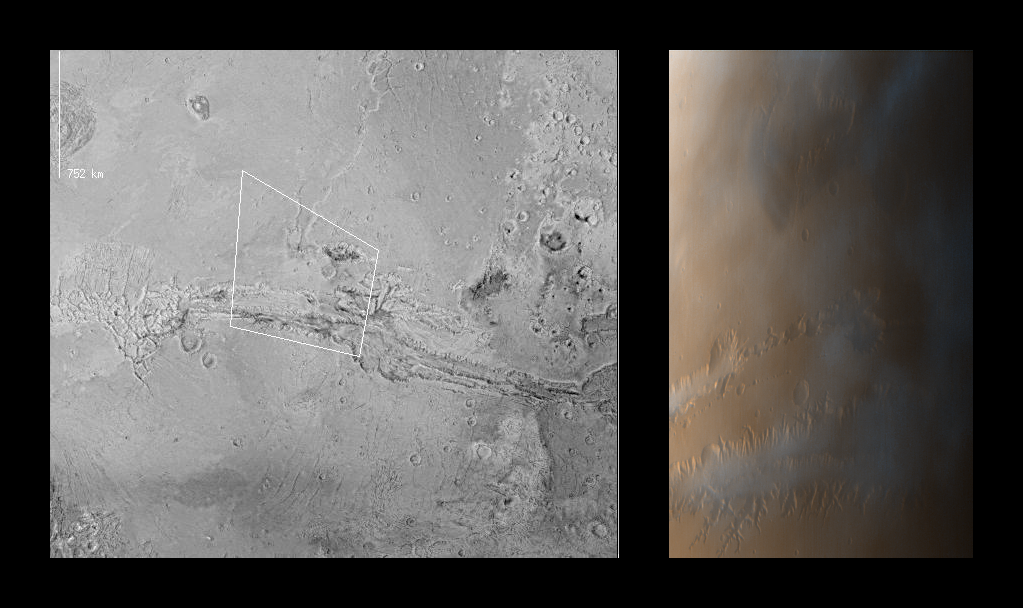

Valles Marineris

MOC images P013_01 and P013_02 were acquired with the low resolution red and blue wide angle cameras at 2:14 PM PDT on October 3, 1997, about 11 minutes after Mars Global Surveyor passed close to the planet for the thirteenth time. To make a color image, a third component (green) was synthesized from the red and blue images. During the imaging period, the spacecraft was canted towards the sun-lit hemisphere by 25°, and the MOC was obliquely viewing features from about 600 to 1000 km (360 to 600 miles) away. The resolution at those distances was between 350 and 600 meters (0.25 to 0.37 miles) per picture element. The image covers an area from 73° to 86° W longitude and 5° N to 10° S).

In both of the two images shown above, north is to the top. In the MOC image, the camera was viewing towards the west.

The left image is excepted from a U.S. Geological Survey shaded relief map, showing the footprint of the MOC wide angle color image. The large canyon system (Valles Marineris) spans this view; chaotic terrain is seen at the far right and the eastern-most of the four large Tharsis volcanoes (Ascraeus Mons) is shown in upper left.

The right image is the composite of MOC frames P013_01 and P013_02. Because the MOC acquires its images one line at a time, the cant angle towards the sun-lit portion of the planet, the spacecraft orbital velocity, and the spacecraft rotational velocity combine to distort the image slightly. However, the wide angle cameras provide a fairly realistic portrayal of what one would see looking out across Mars from the Orbiter. Notable in this image are the late afternoon clouds and hazes that are concentrated within the canyon system. This image is available at higher resolution as PIA00991.

Launched on November 7, 1996, Mars Global Surveyor entered Mars orbit on Thursday, September 11, 1997. From the planned 400 km (248 mi) orbit altitude, MOC wide angle images will be 2-4 times higher resolution than these pictures.

Malin Space Science Systems and the California Institute of Technology built the MOC using spare hardware from the Mars Observer mission. MSSS operates the camera from its facilities in San Diego, CA. The Jet Propulsion Laboratory’s Mars Surveyor Operations Project operates the Mars Global Surveyor spacecraft with its industrial partner, Lockheed Martin Astronautics, from facilities in Pasadena, CA and Denver, CO.

Credit: NASA/JPL/Malin Space Science Systems